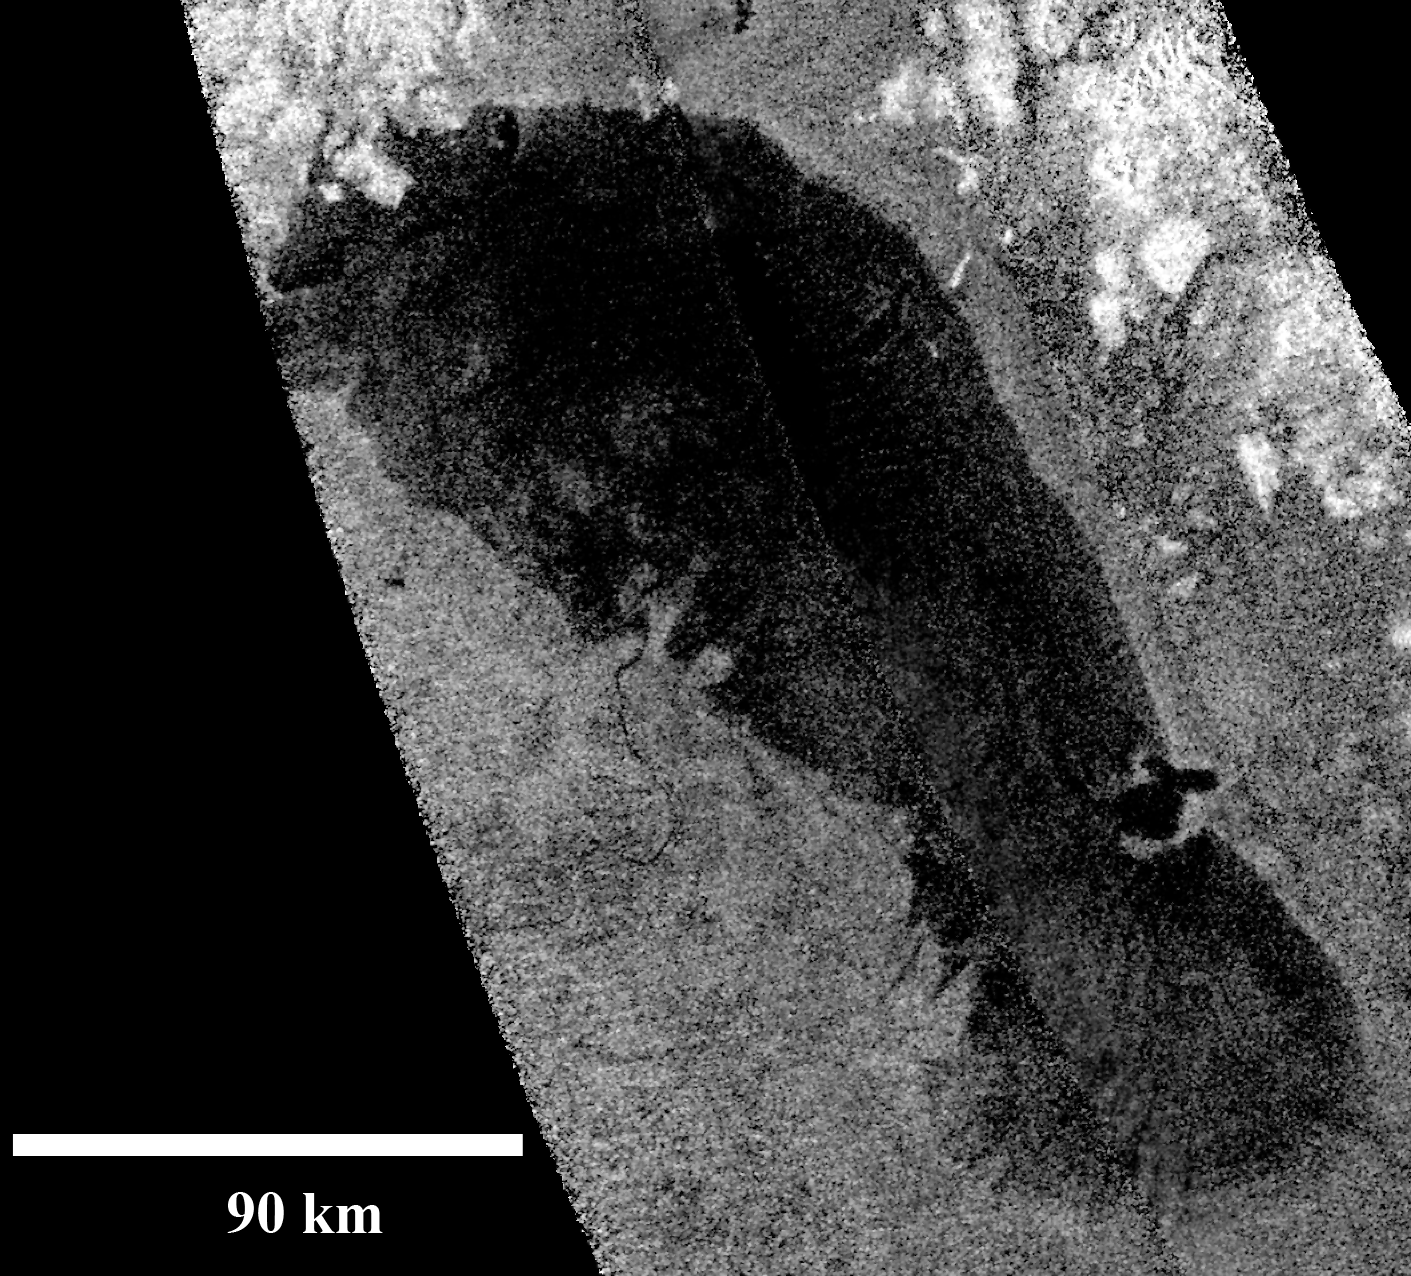

Footprint of Ontario Lacus

This image of Ontario Lacus, the largest lake on the southern hemisphere of Saturn’s moon Titan, was obtained by NASA’s Cassini spacecraft on Jan. 12, 2010.

North is up in this image. Objects appear bright in this radar image when they are tilted toward the spacecraft or have rough surfaces. The lake surface appears dark because it is smooth.

The northern shoreline features flooded river valleys and hills as high as 1 kilometer (3,000 feet) in altitude.

A smooth, wave-sculpted shoreline, like that seen on the southeastern side of Lake Michigan, can be seen at the northeastern part of the lake. Smooth lines parallel to the current shoreline could be formed by low waves over time, which were likely driven by winds sweeping in from the west or southwest.

The southeast shore features a round-headed bay intruding into the shore. The liquid-filled depressions appear to be relatively recent.

The middle part of the western shoreline shows the first well-developed delta observed on Titan. The shape of the delta shows that liquid flowing down from a higher plain has switched channels on its way into the lake, forming at least two lobes. Examples of this kind of channel switching and wave-modified deltas can be found on Earth at the southern end of Lake Albert between Uganda and the Democratic Republic of Congo in Africa and the remains of an ancient lake known as Megachad in the African country Chad.

Titan is the only other world in our solar system known to have standing bodies of liquid on its surface. Because surface temperatures at the poles average a chilly 90 Kelvin (about minus 300 degrees Fahrenheit), the liquid is a combination of methane, ethane, and propane, rather than water. Ontario Lacus has a surface area of about 15,000 square kilometers (6,000 square miles), slightly smaller than its terrestrial namesake, Lake Ontario.

For an earlier image of Ontario Lacus obtained by Cassini’s imaging cameras, see PIA06240.

The Cassini-Huygens mission is a cooperative project of NASA, the European Space Agency and the Italian Space Agency. NASA’s Jet Propulsion Laboratory, a division of the California Institute of Technology in Pasadena, manages the mission for NASA’s Science Mission Directorate, Washington, D.C. The Cassini orbiter was designed, developed and assembled at JPL. The radar instrument was built by JPL and the Italian Space Agency, working with team members from the United States and several European countries.

Credit: NASA/JPL-Caltech/ASI